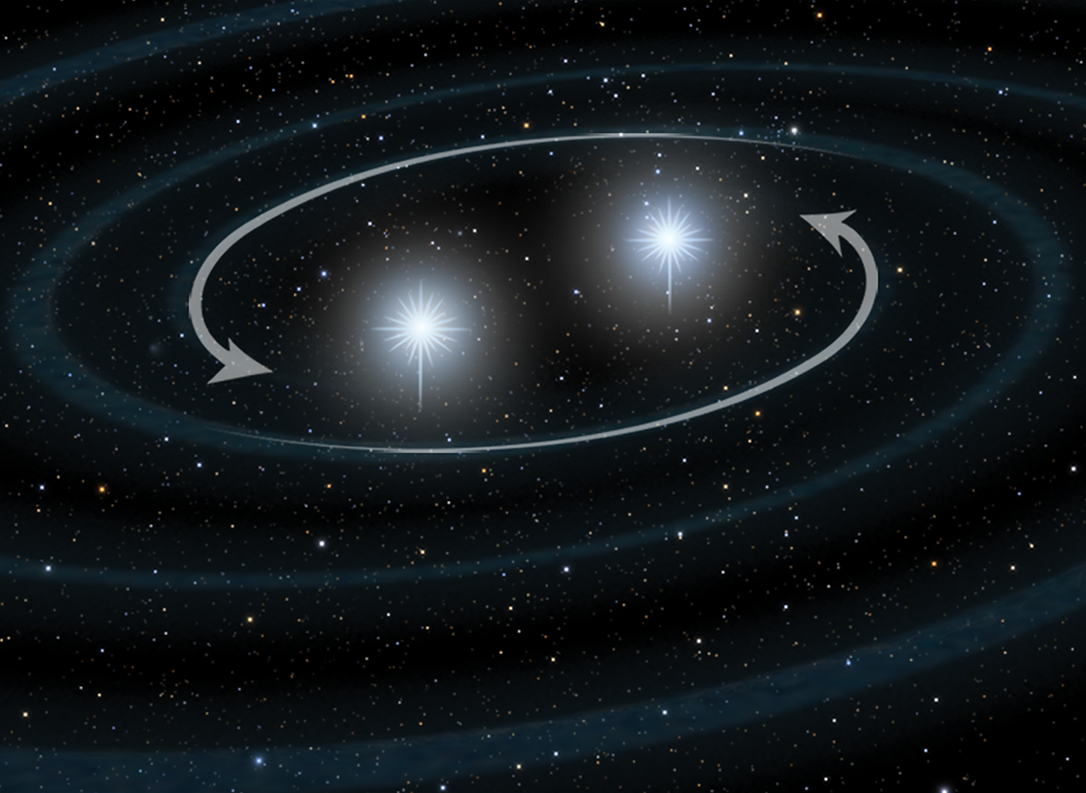

Stellar Merger Model for GRB – Panel 1

Credit: NASA, ESA, and A. Feild (STScI)